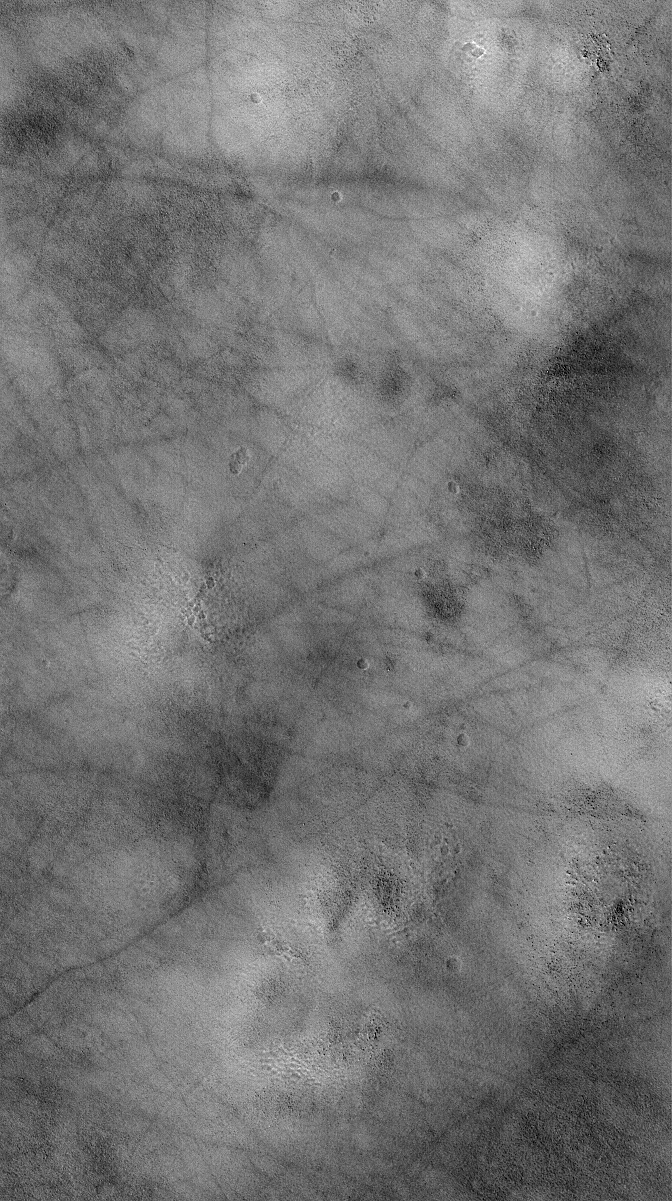

Northern Plains Surfaces

2 March 2005
This Mars Global Surveyor (MGS) Mars Orbiter Camera (MOC) image shows a typical view of the vast martian northern plains. The dark, filamentary streaks were most likely formed by passing dust devils.

Location near: 53.3°N, 57.3°W
Image width: ~3 km (~1.9 mi)
Illumination from: lower left
Season: Northern Summer

Credit: NASA/JPL/Malin Space Science Systems